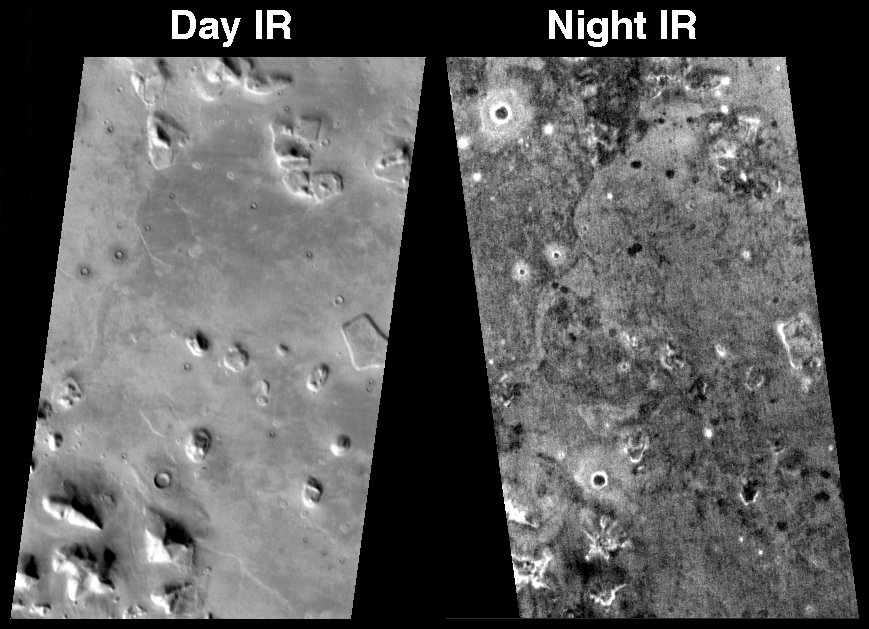

The So-called “Face on Mars” at Night

This pair of THEMIS infrared images shows the so-called “face on Mars” landform viewed during both the day and night. The nighttime THEMIS IR image was acquired on Oct. 24, 2002; the daytime image was originally released on July 24, 2002. Both images are of THEMIS’s 9th IR band (12.57 microns), and they have been geometrically projected for image registration. The “face on Mars” is located in the northern plains of Mars near 40° N, 10° W (350 ° E). This knob can be seen in the daytime image because of the temperature differences between the sunlit (warm and bright) and shadowed (cold and dark) slopes. The temperature in the daytime scene ranges from -50 °C (darkest) to -15 °C (brightest). At night many of the hills and knobs in this region are difficult to detect because the effects of heating and shadowing on the slopes are no longer present. The temperatures at night vary from approximately -90 °C (darkest) to -75 °C (warmest). The nighttime temperature differences are due primarily to differences in the abundance of rocky materials that retain their heat at night and stay warm. Fine grained dust and sand cools of more rapidly at night. The circular rims and eject of many of the craters in this region are warm at night, showing that rocks are still present on the steep walls inside the craters and in the ejecta material that was blasted out when the craters formed. Some craters have cold (dark) material on their floors in the night IR image, indicating that fine-grained material is accumulating within the craters. Many knobs and hills, including the “face” have rocky (warm at night) material on their slopes and ridges.

The THEMIS infrared camera provides an excellent regional view of Mars – these images cover an area 32 kilometers (~20 miles) by approximately 50 kilometers (~30 miles) at a resolution of 100 meters per picture element (“pixel”). The scenes are tilted differently because the Odyssey orbit is inclined by 3° from the true north-south direction, and the spacecraft is flying from north-to-south on the day side and from south-to-north on the night side of the planet. These images provide a broad perspective of the landscape and geology of the Cydonia region, showing numerous knobs and hills that have been eroded into a remarkable array of different shapes. In these views the Cydonia region is seen to numerous interesting knobs and mesas that are similar in many ways to the knob named the “face.” The 3-km long “face” knob was first imaged by the Viking spacecraft in the 1970’s and was seen by some to resemble a face carved into the rocks of Mars. Since that time the Mars Orbiter Camera on the Mars Global Surveyor spacecraft and the THEMIS visible and infrared cameras on Mars Odyssey have provided detailed views of this hill that clearly show that it is a normal geologic feature with slopes and ridges carved by eons of wind and downslope motion due to gravity. Many of the knobs in Cydonia, including the “face,” have several flat ledges partway up the hill slopes. These ledges are made of more resistant layers of rock and are the last remnants of layers that once were continuous across this entire region. Erosion has completely removed these layers in most places, leaving behind only the small isolated hills and knobs seen today.

Note: this THEMIS infrared image has not been radiometrically nor geometrically calibrated for this preliminary release. An empirical correction has been performed to remove instrumental effects. A linear shift has been applied in the cross-track and down-track direction to approximate spacecraft and planetary motion. Fully calibrated and geometrically projected images will be released through the Planetary Data System in accordance with Project policies at a later time.

NASA’s Jet Propulsion Laboratory manages the 2001 Mars Odyssey mission for NASA’s Office of Space Science, Washington, D.C. The Thermal Emission Imaging System (THEMIS) was developed by Arizona State University, Tempe, in collaboration with Raytheon Santa Barbara Remote Sensing. The THEMIS investigation is led by Dr. Philip Christensen at Arizona State University. Lockheed Martin Astronautics, Denver, is the prime contractor for the Odyssey project, and developed and built the orbiter. Mission operations are conducted jointly from Lockheed Martin and from JPL, a division of the California Institute of Technology in Pasadena.

Credit: NASA/JPL/Arizona State University